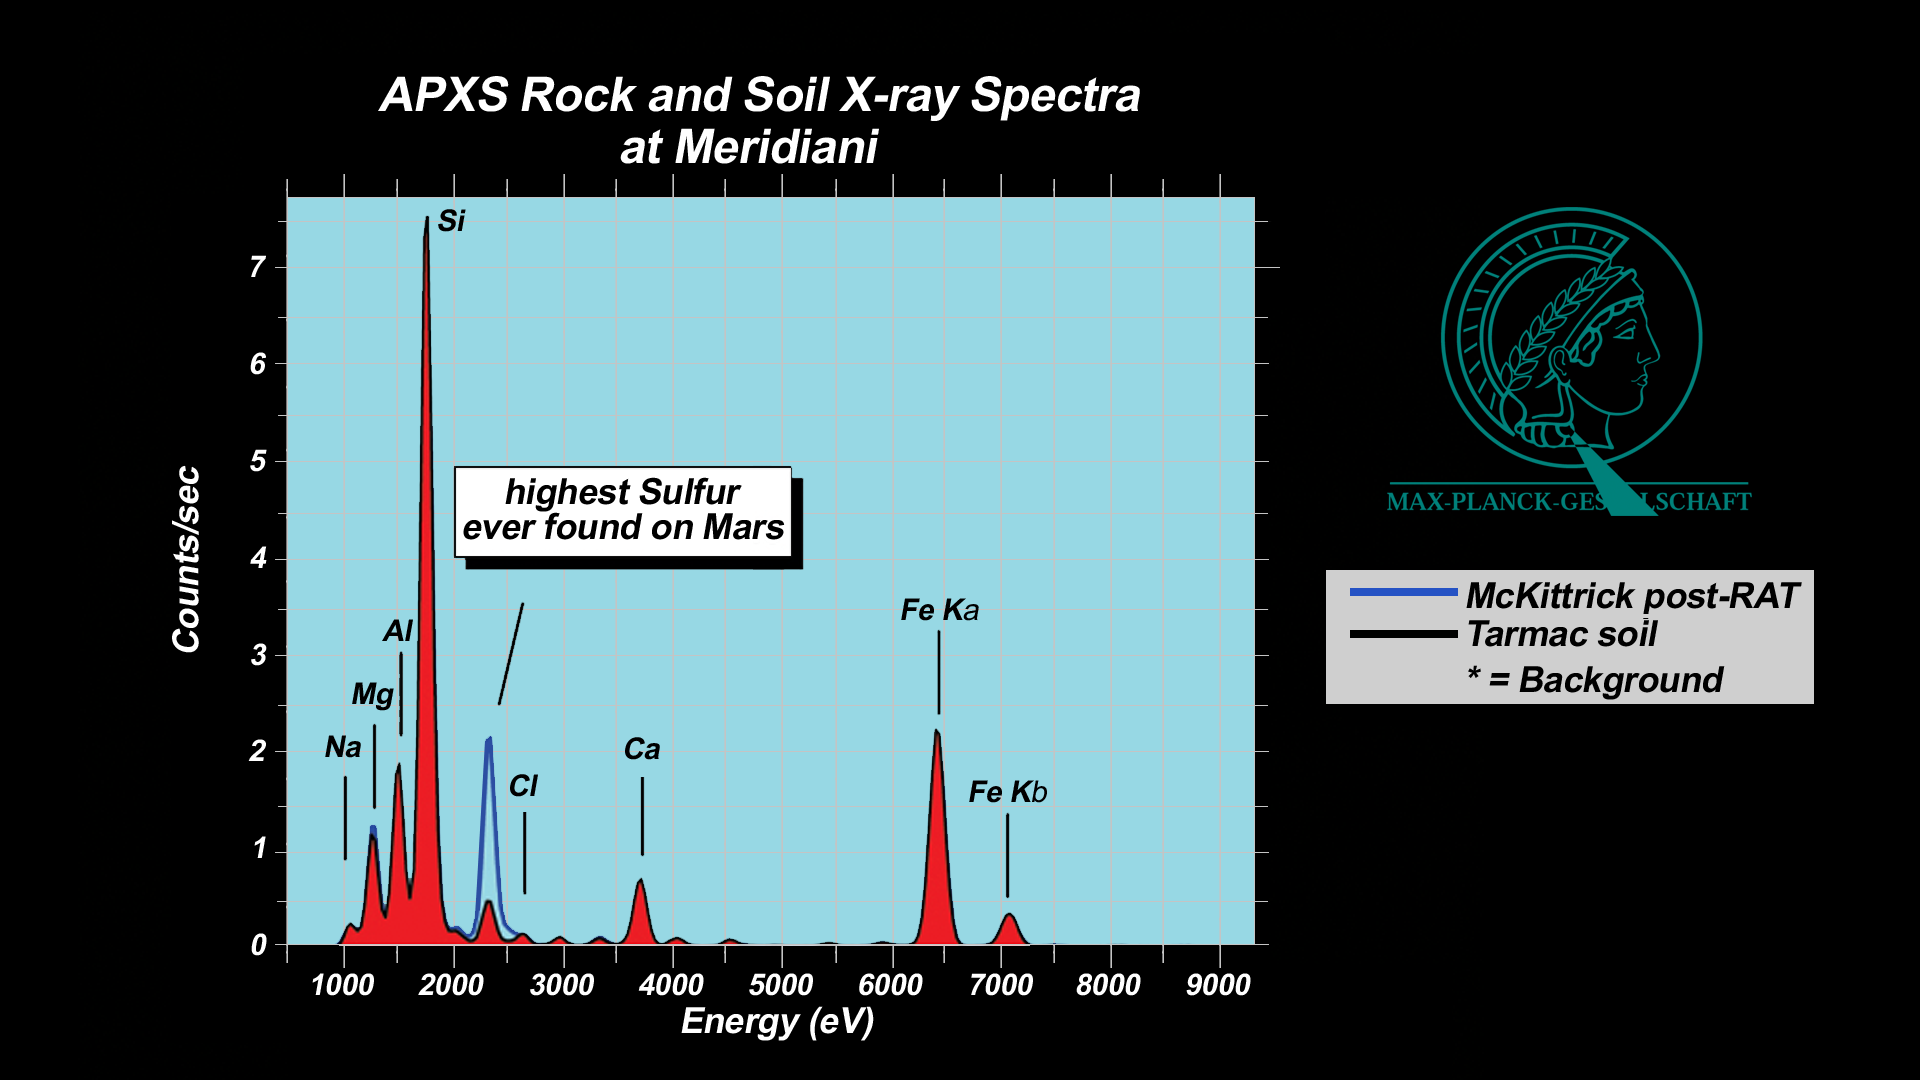

“McKittrick” Rich in Sulfur

These plots, or spectra, show that a rock dubbed “McKittrick” near the Mars Exploration Rover Opportunity’s landing site at Meridiani Planum, Mars, possesses the highest concentration of sulfur yet observed on Mars. These data were acquired with the rover’s alpha particle X-ray spectrometer, which produces a spectrum, or fingerprint, of chemicals in martian rocks and soil. This instrument contains a radioisotope, curium-244, that bombards a designated area with alpha particles and X-rays, causing a cascade of reflective fluorescent X-rays. The energies of these fluorescent X-rays are unique to each atom in the periodic table, allowing scientists to determine a target’s elemental composition.

The spectra shown here are taken from “McKittrick” and a soil patch nicknamed “Tarmac,” both of which are located within the small crater where Opportunity landed. “McKittrick” measurements were acquired after the rover drilled a hole in the rock with its rock abrasion tool. Only portions of the targets’ full spectra are displayed. The data are expressed as X-ray intensity (linear scale) versus energy. The measured area is 28 millimeters (1 inch) in diameter.

When comparing two spectra, the relative intensities at a given energy are proportional to the elemental concentrations, however these proportionality factors can be complex. To be precise, scientists extensively calibrate the instrument using well-analyzed geochemical standards.

Both the alpha particle X-ray spectrometer and the rock abrasion tool are located on the rover’s instrument deployment device, or arm.

Credit: NASA/JPL/Cornell/Max Planck Institute